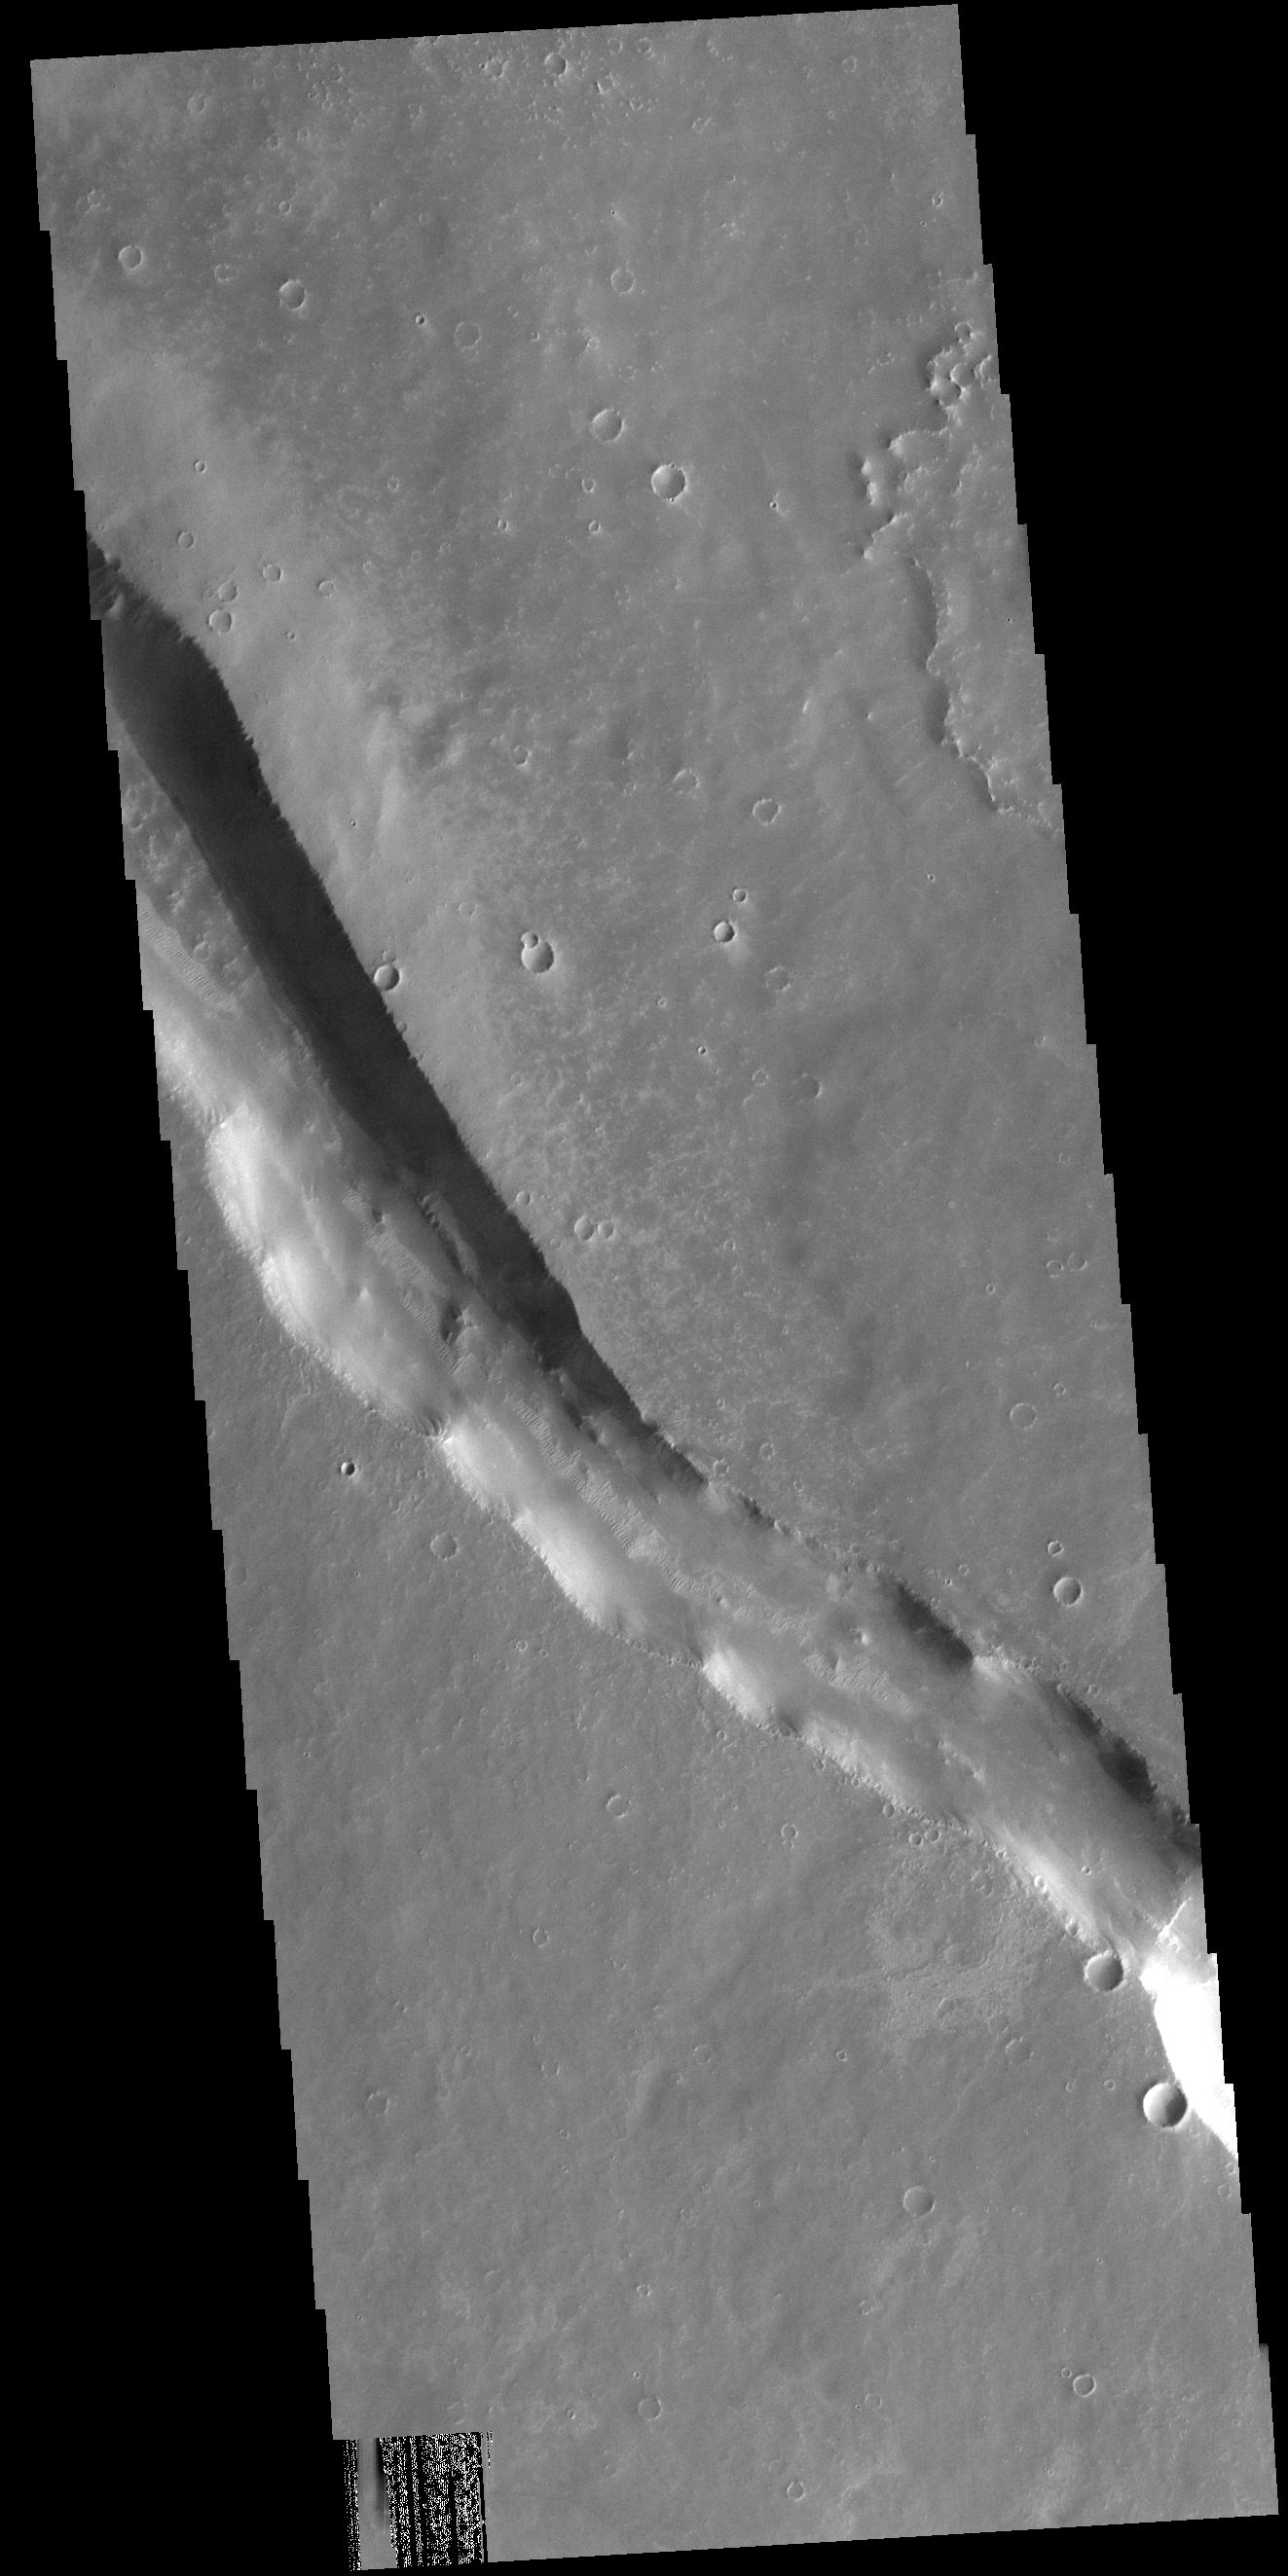

Syria Planum

This VIS image shows a linear depression in Syria Planum. Volcanic activity, including broad shield volcanoes and extensive volcanic plains created this region of the Tharsis system south of Noctis Labyrinthus. Linear features, like the one in this image, can be caused by several different processes. In this case a combination of tectonic forces and lava emplacement created the depression.

Credit: NASA/JPL-Caltech/ASU